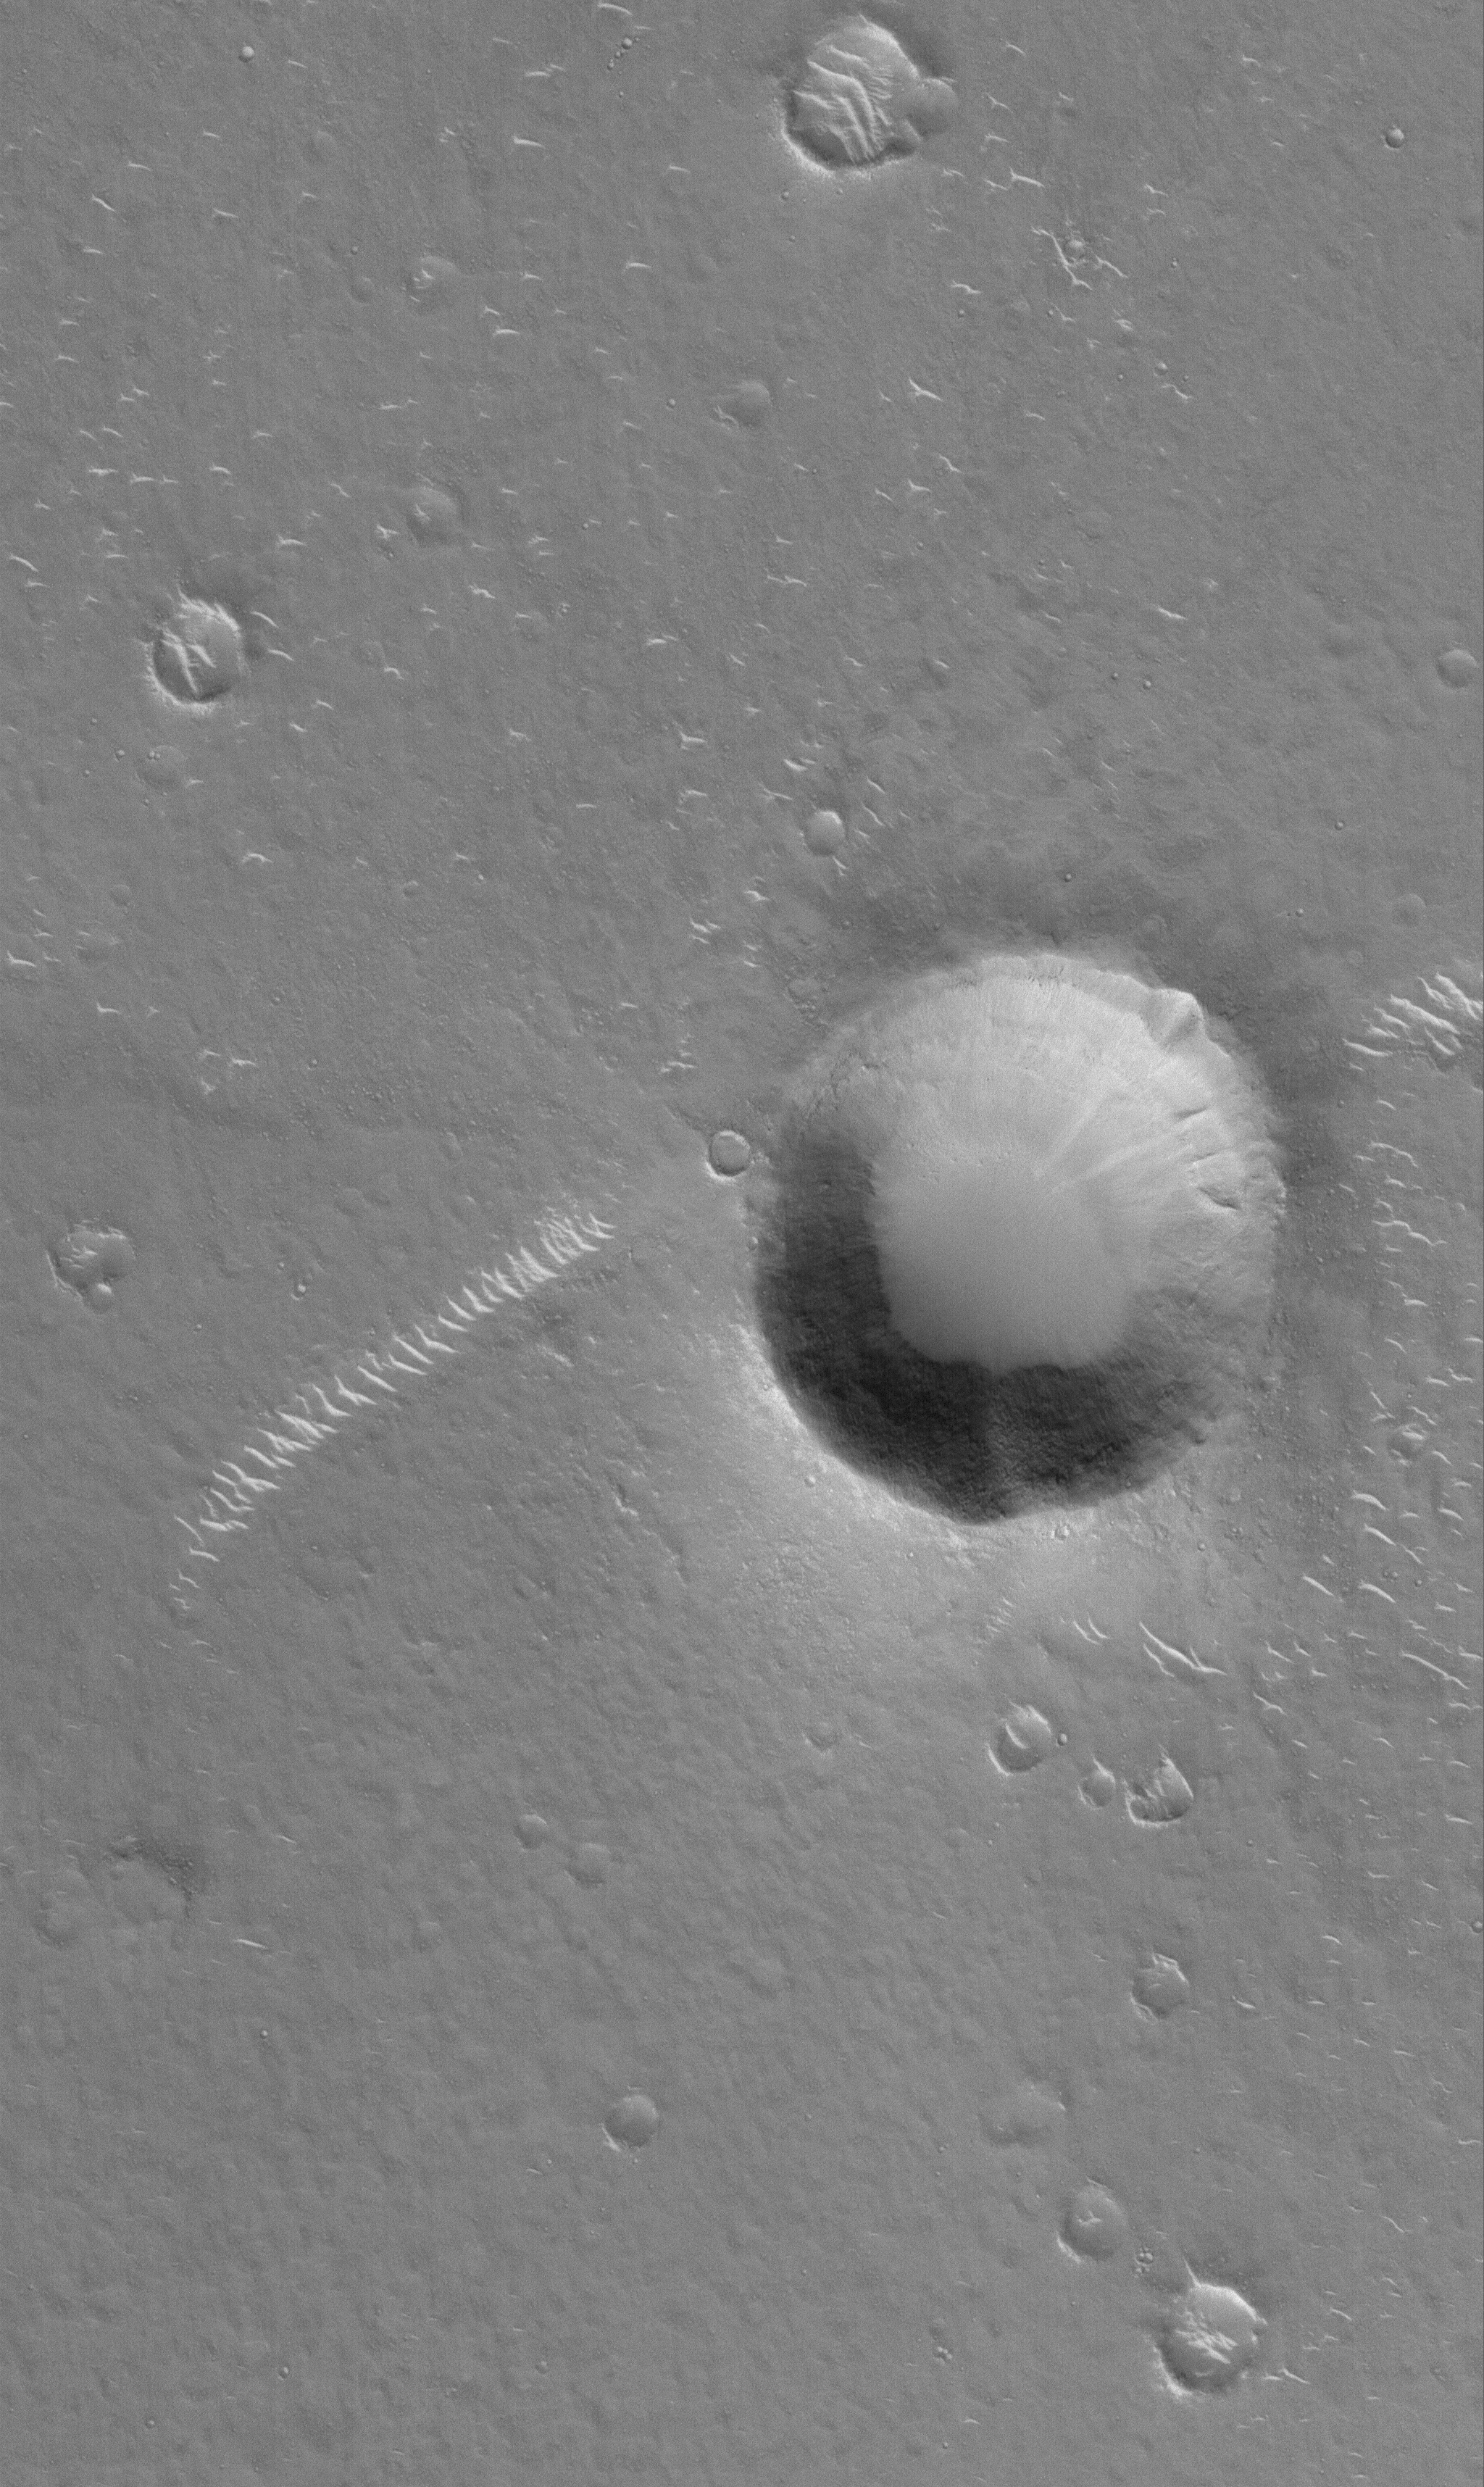

Impact Crater

16 January 2006
This Mars Global Surveyor (MGS) Mars Orbiter Camera (MOC) image shows an impact crater, roughly the size of the famous Meteor Crater in northern Arizona, U.S.A., in western Elysium Planitia. Light-toned, windblown ripples of sediment have accumulated in subtle troughs and in the lee — the downwind side — of the crater.

Location near: 28.4°N, 247.9°W
Image width: ~3 km (~1.9 mi)
Illumination from: lower left
Season: Northern Winter

Credit: NASA/JPL/Malin Space Science Systems